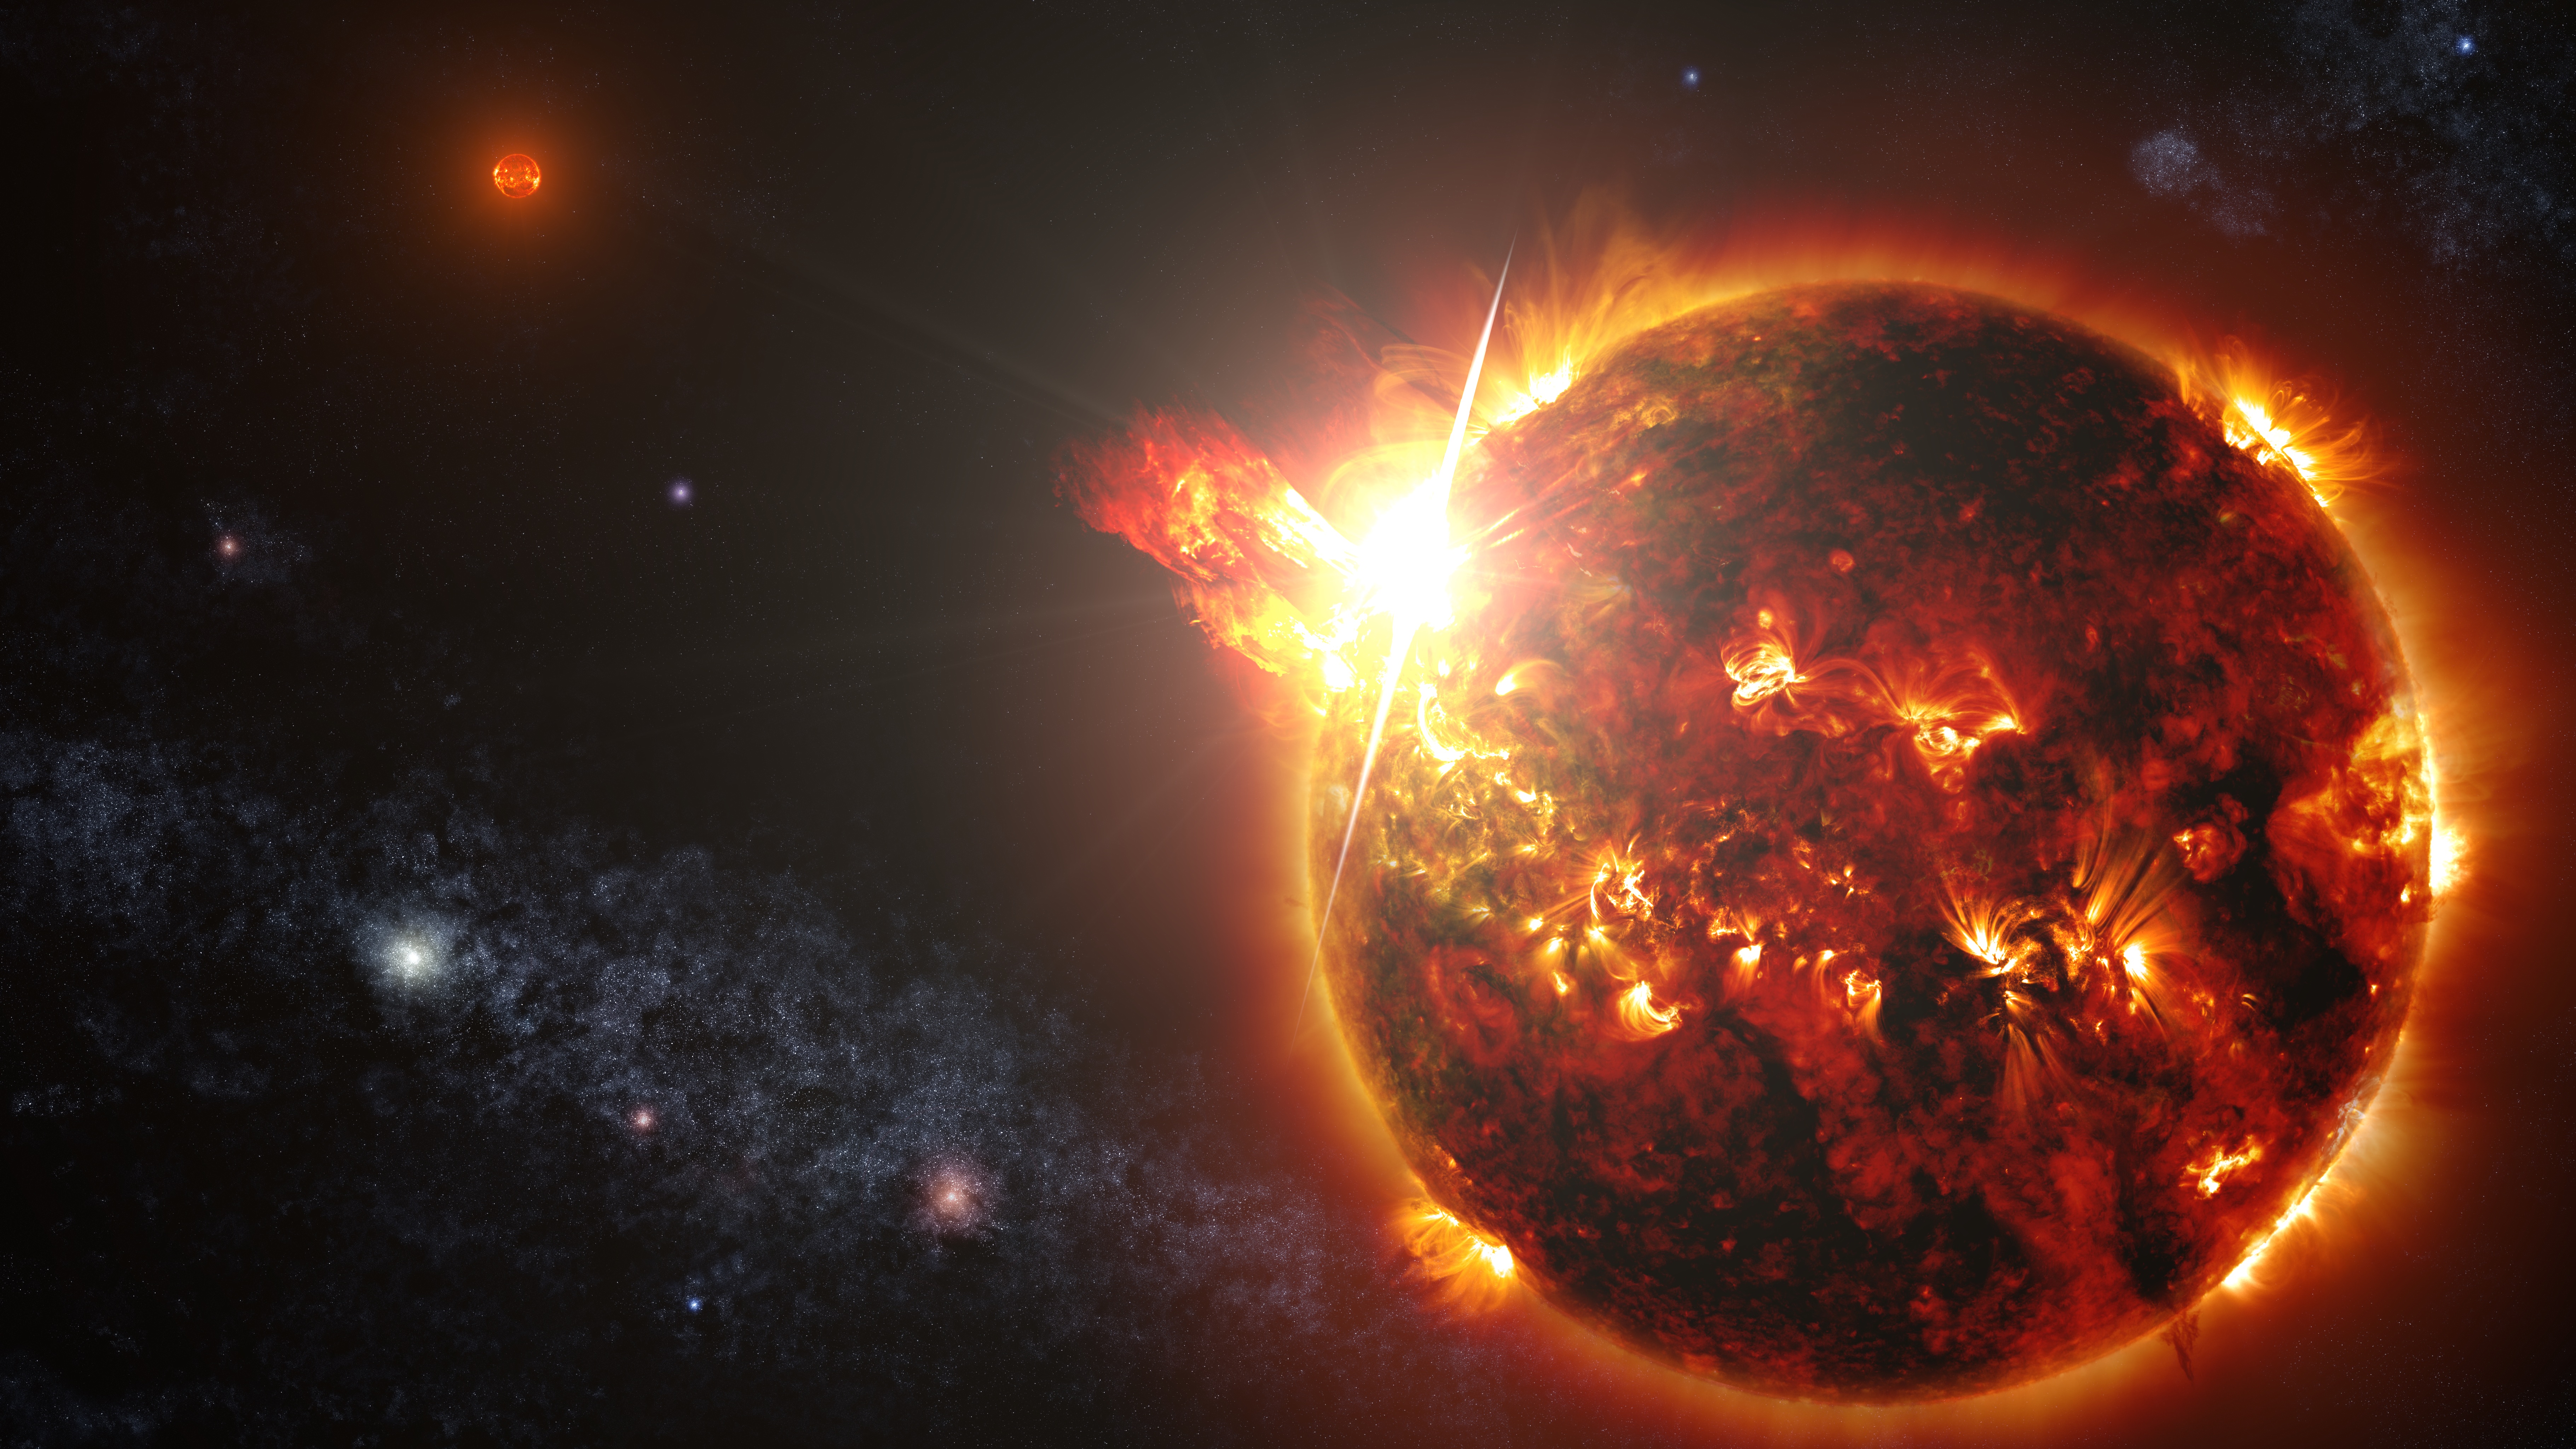

NASA's Swift Mission Observes Mega Flares from a Mini Star

Caption: DG CVn, a binary consisting of two red dwarf stars shown here in an artist's rendering, unleashed a series of powerful flares seen by NASA's Swift. At its peak, the initial flare was brighter in X-rays than the combined light from both stars at all wavelengths under typical conditions. ----- On April 23, NASA's Swift satellite detected the strongest, hottest, and longest-lasting sequence of stellar flares ever seen from a nearby red dwarf star. The initial blast from this record-setting series of explosions was as much as 10,000 times more powerful than the largest solar flare ever recorded.

Credit: NASA's Goddard Space Flight Center/S. Wiessinger